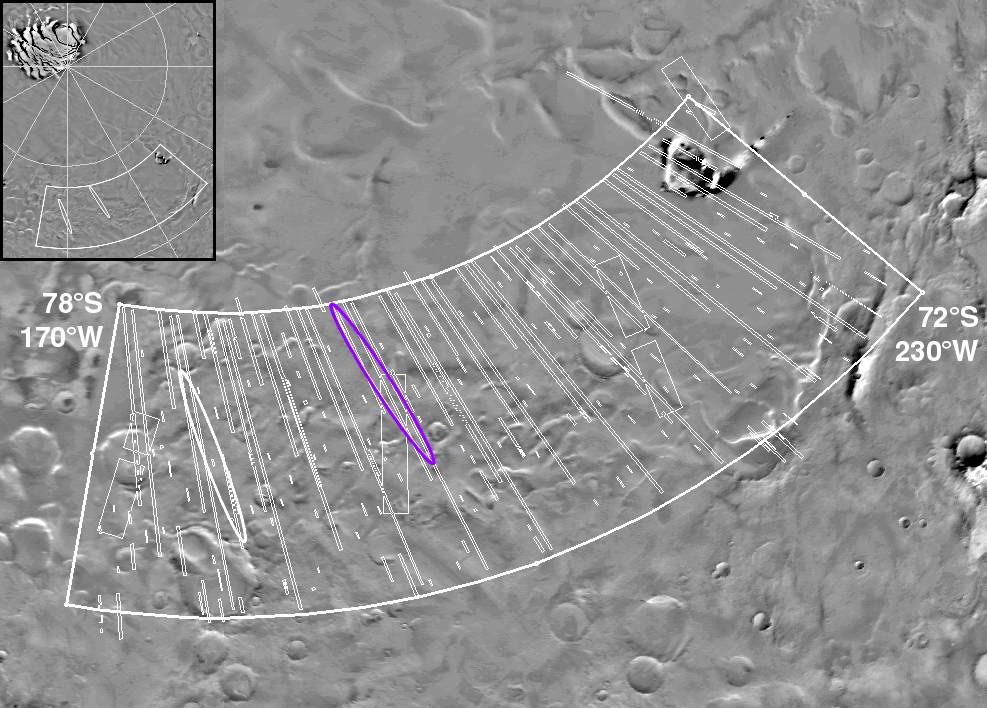

MGS MOC Coverage of Mars Polar Lander Region

High-resolution views of the Mars Polar Lander landing zone were essential to the selection of a safe place for the December 3, 1999, landing to occur. The Mars Global Surveyor (MGS) Mars Orbiter Camera (MOC) took its first pictures of the landing zone in December 1997 and January 1998. After that time, the south polar region was not accessible to the camera until June 1999, when the south polar winter was ending and the sun began to dawn on this region once again. Since the beginning of June 1999, an intense period of imaging has been conducted over the landing zone so that a safe site could be found. The final site has now been identified, and the pictures shown here give some idea of what the Mars Polar Lander will encounter a little more than three months from now.

This figure shows the zone originally proposed by the Mars Volatiles and Climate Surveyor (MVACS) science team for the Mars Polar Lander mission, which spanned the region from 72° to 78°S latitude and 170° to 230°W longitude. The thin white boxes and lines crossing the proposed zone outline MOC images taken between the first week in June 1999 and the first week in August 1999. The longest images were taken at 12 by 18 meters (39 by 59 feet) per pixel; there are three sets of long images, each taken during a given week in June as the terminator (the line separating “night” from “day”) moved south across the landing zone. Smaller swaths represent images at higher resolution. The best resolution so far achieved is about 4 meters (13 ft) per pixel; better images will be taken in September and October as the sun rises farther and the surface becomes better illuminated. This figure shows the location of the primary (blue) and secondary (white) landing ellipses, which were selected on the basis of interpretation of the MGS data, in particular data from the Mars Orbiter Laser Altimeter and the Mars Orbiter Camera. The selection criteria were to find a place that was relatively flat and relatively smooth, but which displayed characteristics of the south polar layered materials. The inset (upper left) shows the location of the landing zone with respect to the south polar residual (year-round) ice cap. The base map used here is a mosaic of Viking Orbiter images from the U.S. Geological Survey.

Malin Space Science Systems and the California Institute of Technology built the MOC using spare hardware from the Mars Observer mission. MSSS operates the camera from its facilities in San Diego, CA. The Jet Propulsion Laboratory’s Mars Surveyor Operations Project operates the Mars Global Surveyor spacecraft with its industrial partner, Lockheed Martin Astronautics, from facilities in Pasadena, CA and Denver, CO.

Credit: NASA/JPL/MSSS